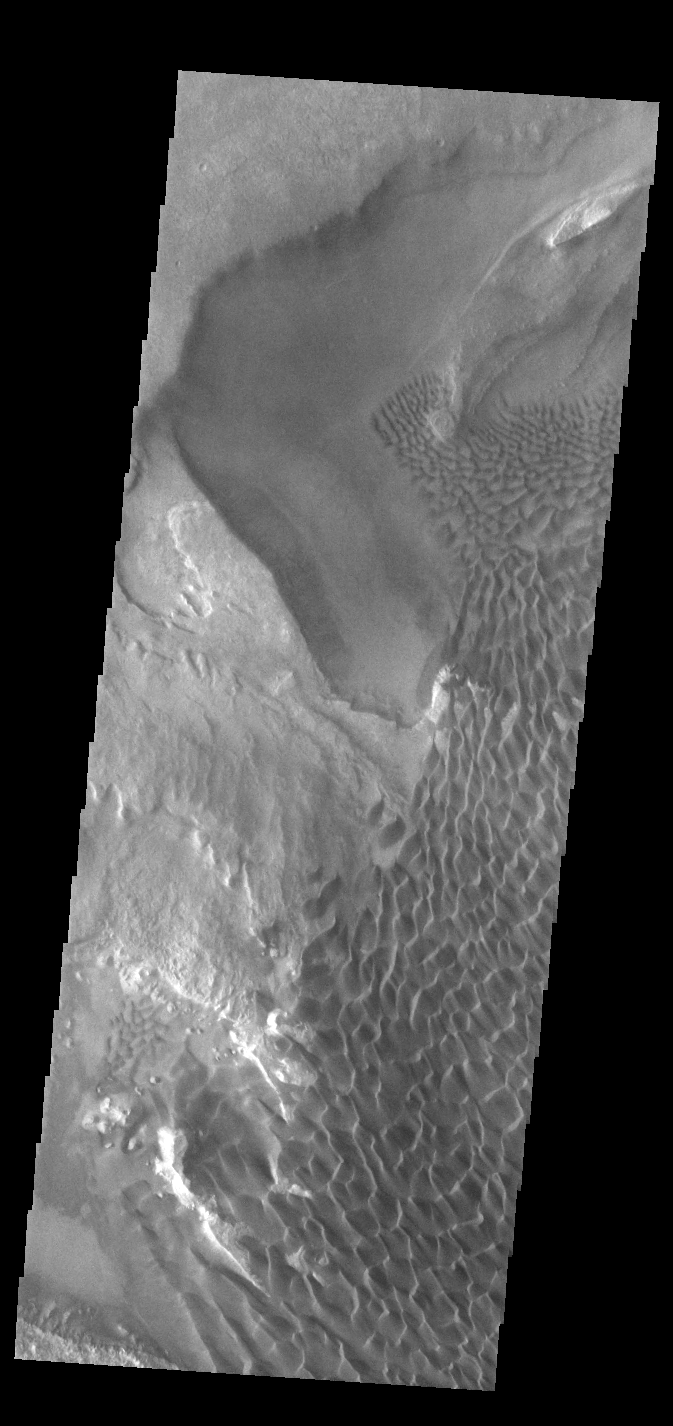

Rabe Crater Dunes

The large sand sheet with surface dune forms seen in this VIS image is located on the complex floor of Rabe Crater. The sand is likely derived by erosion into the deposit that fills most of the crater floor, creating a pit which hosts the dunes. This crater morphology is unique to Rabe Crater. Rabe Crater is located in Noachis Terra and is 108km in diameter (67 miles).

Credit: NASA/JPL-Caltech/ASU